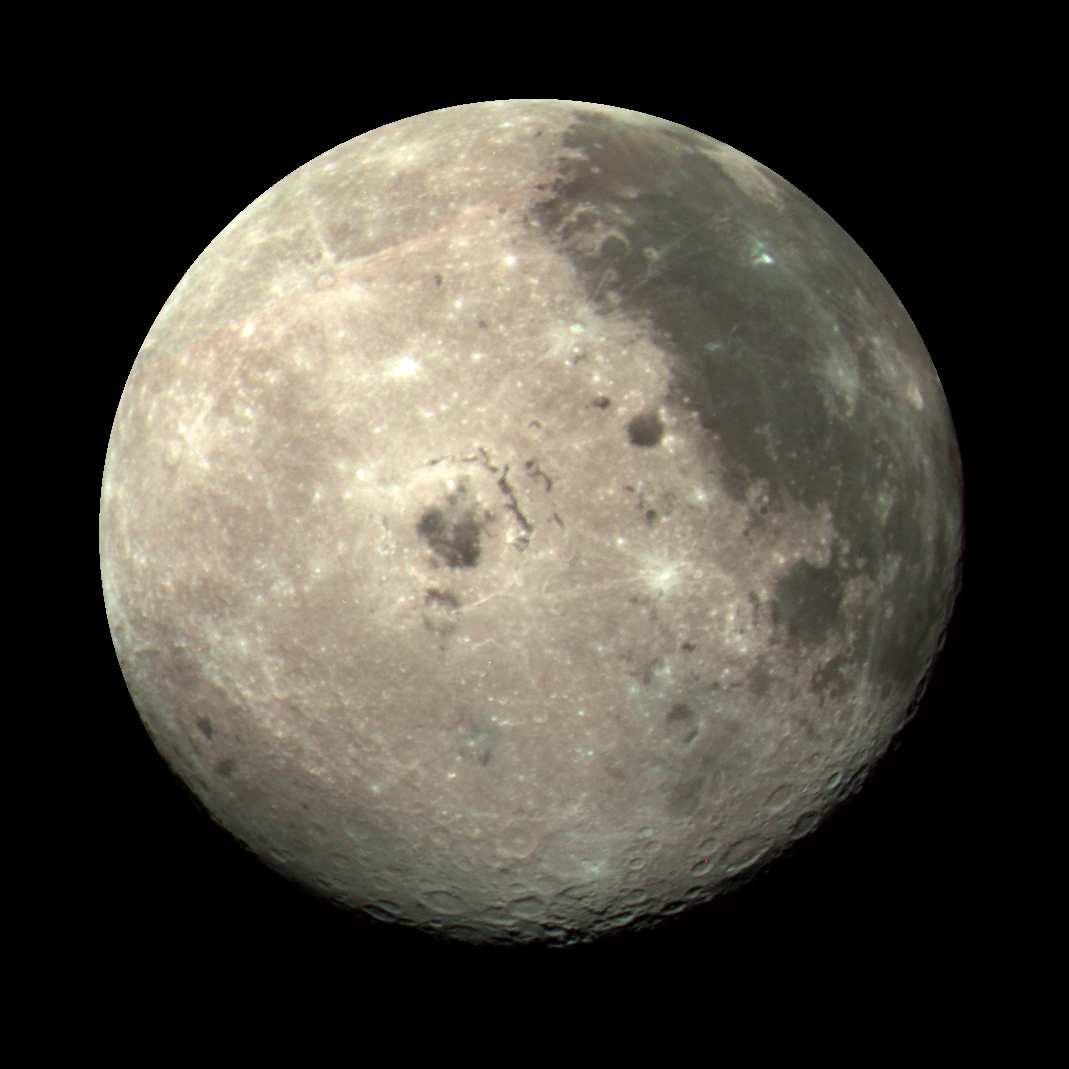

Moon Color Composite

This color image of the Moon was taken by the Galileo spacecraft at 9:35 a.m. PST Dec. 9, 1990, at a range of about 350,000 miles. The color composite uses monochrome images taken through violet, red, and near-infrared filters. The concentric, circular Orientale basin, 600 miles across, is near the center; the nearside is to the right, the far side to the left. At the upper right is the large, dark Oceanus Procellarum; below it is the smaller Mare Humorum. These, like the small dark Mare Orientale in the center of the basin, formed over 3 billion years ago as basaltic lava flows. At the lower left, among the southern cratered highlands of the far side, is the South-Pole-Aitken basin, similar to Orientale but twice as great in diameter and much older and more degraded by cratering and weathering. The cratered highlands of the near and far sides and the Maria are covered with scattered bright, young ray craters.

Credit: NASA/JPL